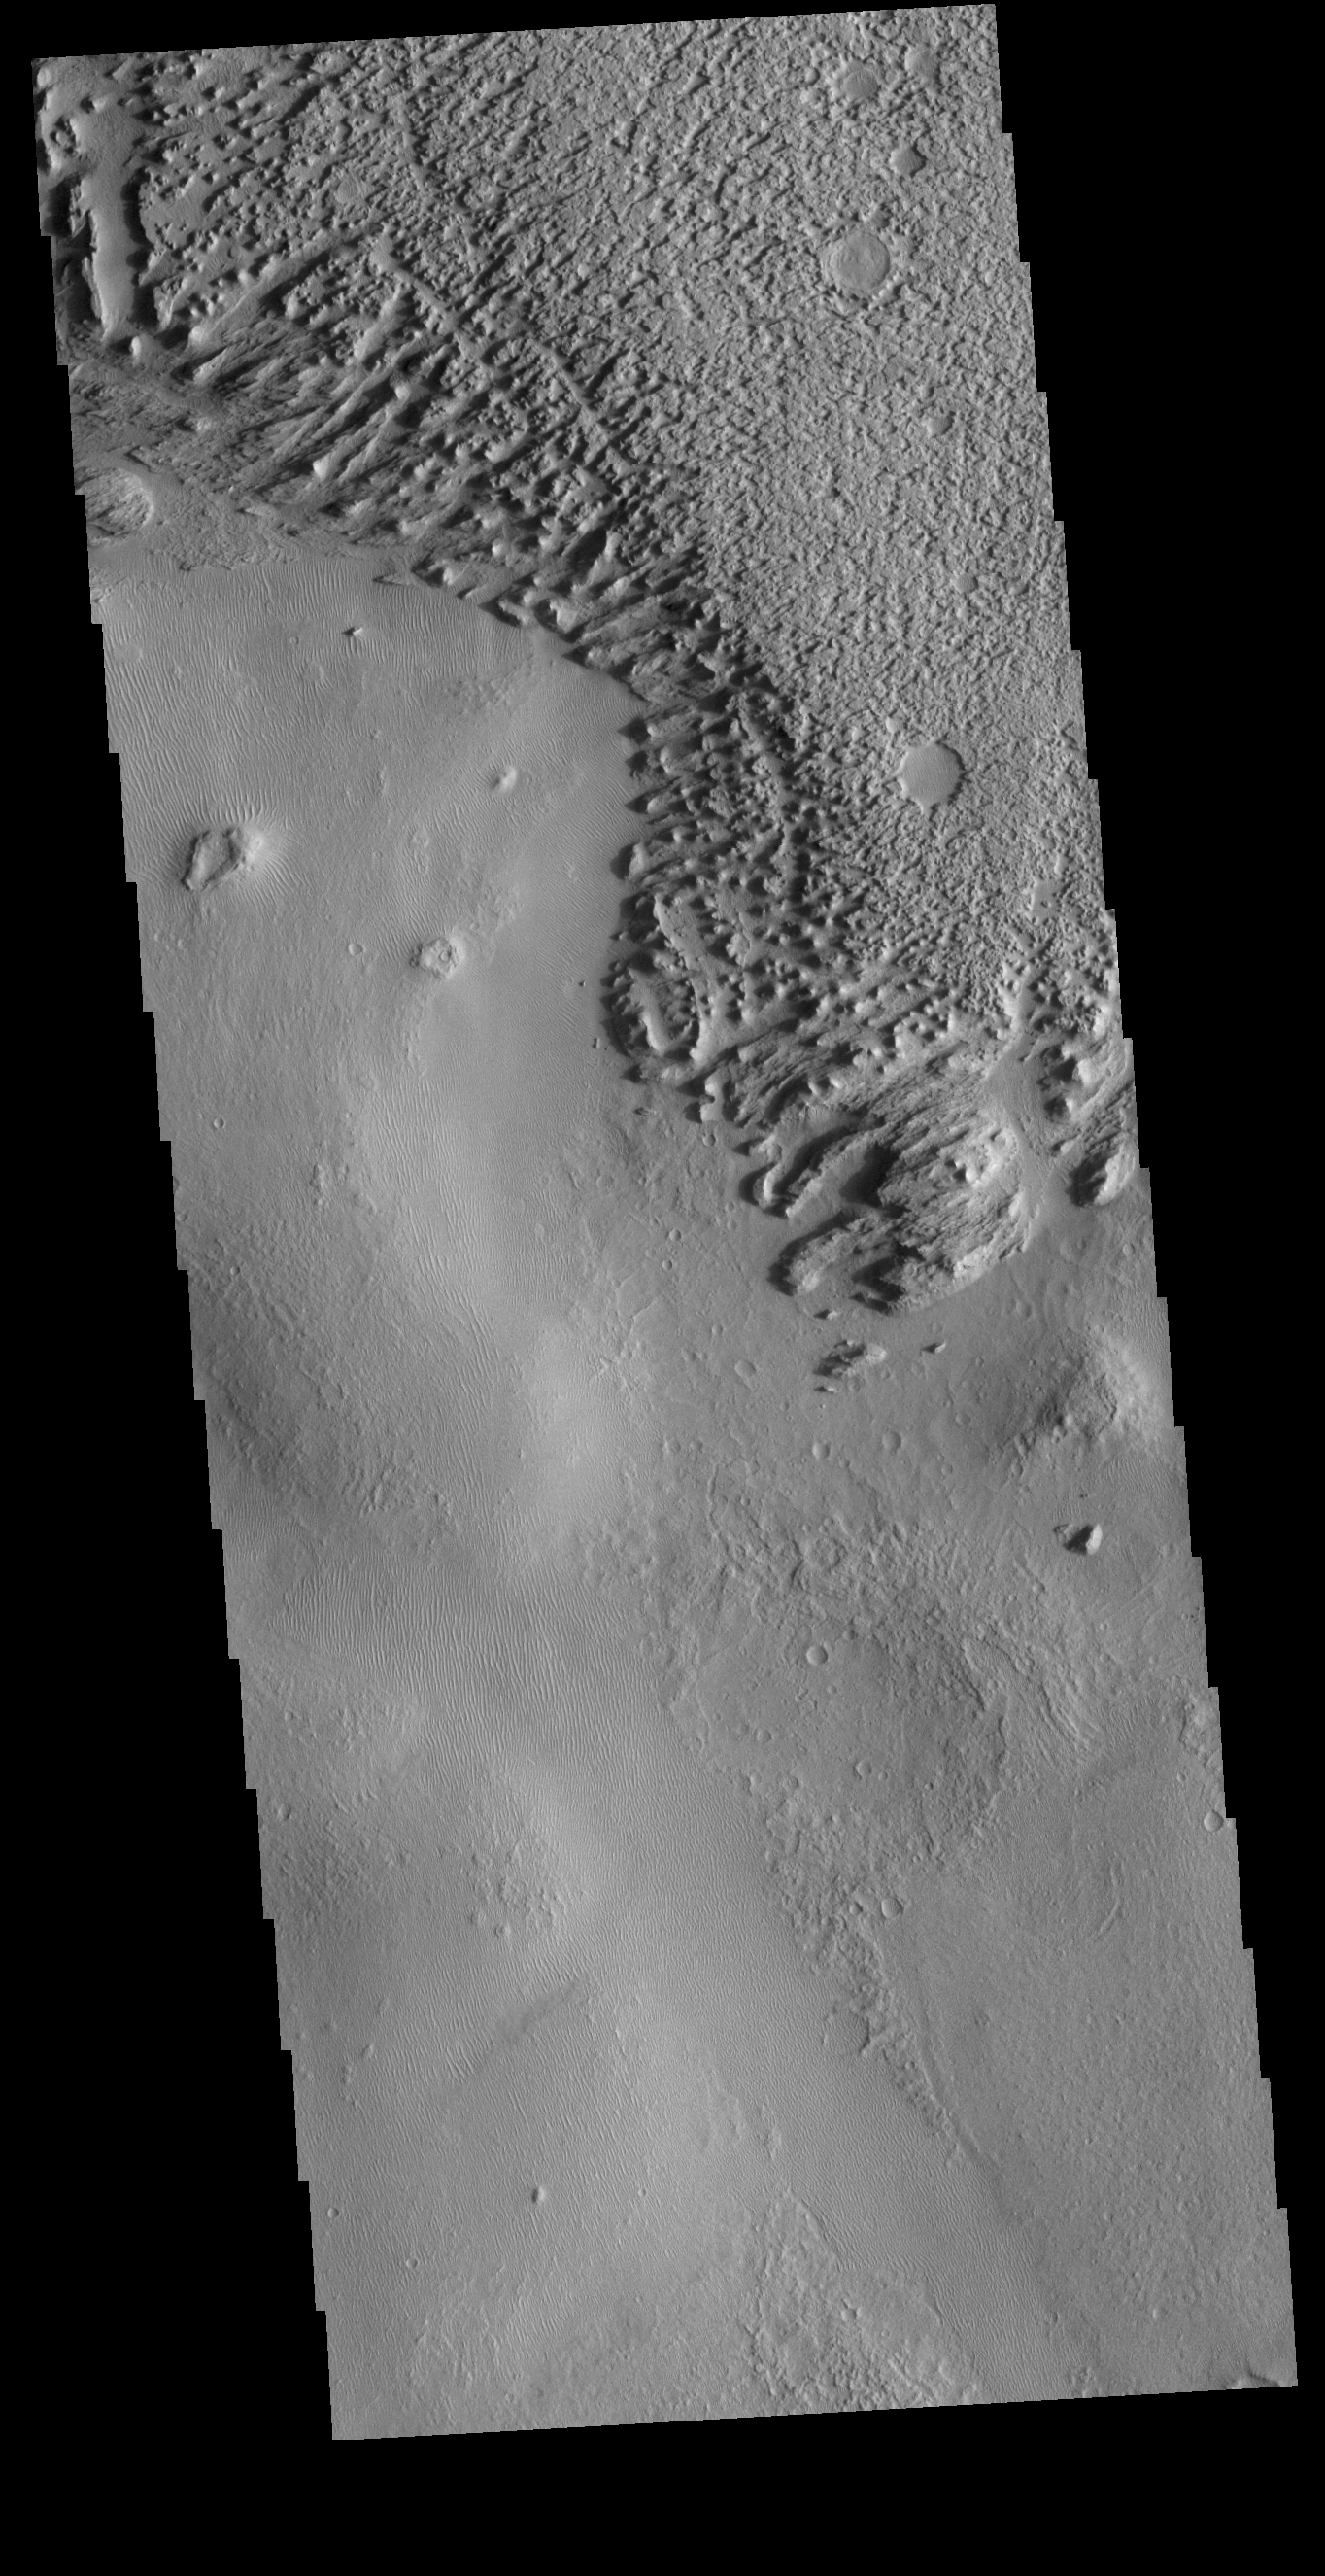

Zephyria Planum

Today’s VIS image shows the surface of Zephyria Planum and the surrounding plains. Zephyria Planum is located south of Elysium Planitia. Long term winds have eroded the surface of Zephyria Planum (top of image) and the surrounding plains. Small, linear sand dunes are visible in the rest of the image.

Credit: NASA/JPL-Caltech/ASU